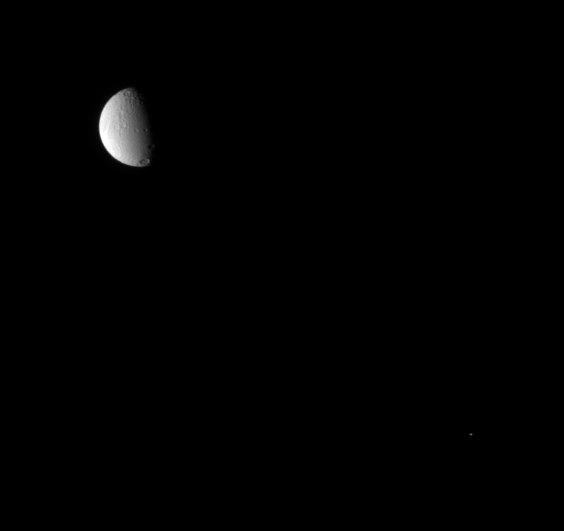

Tethys and Calypso

Two companion moons share the sky before the Cassini spacecraft. Tethys is seen here with one of its two Trojan moons. Calypso, which trails the larger moon in its orbit by 60 degrees, is a couple of pixels across near lower right. Telesto (not pictured) is the other Tethys co-orbital moon, leading Tethys by 60 degrees.

For higher resolution Cassini views of Calypso (22 kilometers, or 14 miles across) and Tethys (1071 kilometers, or 665 miles across), see PIA07633 and PIA07738, respectively.

The image was taken in visible light with the Cassini spacecraft narrow-angle camera on Aug. 25, 2007. The view was obtained at a distance of approximately 2.2 million kilometers (1.4 million miles) from Tethys. Image scale is 13 kilometers (8 miles) per pixel on Tethys.

The Cassini-Huygens mission is a cooperative project of NASA, the European Space Agency and the Italian Space Agency. The Jet Propulsion Laboratory, a division of the California Institute of Technology in Pasadena, manages the mission for NASA’s Science Mission Directorate, Washington, D.C. The Cassini orbiter and its two onboard cameras were designed, developed and assembled at JPL. The imaging operations center is based at the Space Science Institute in Boulder, Colo.

Credit: NASA/JPL/Space Science Institute